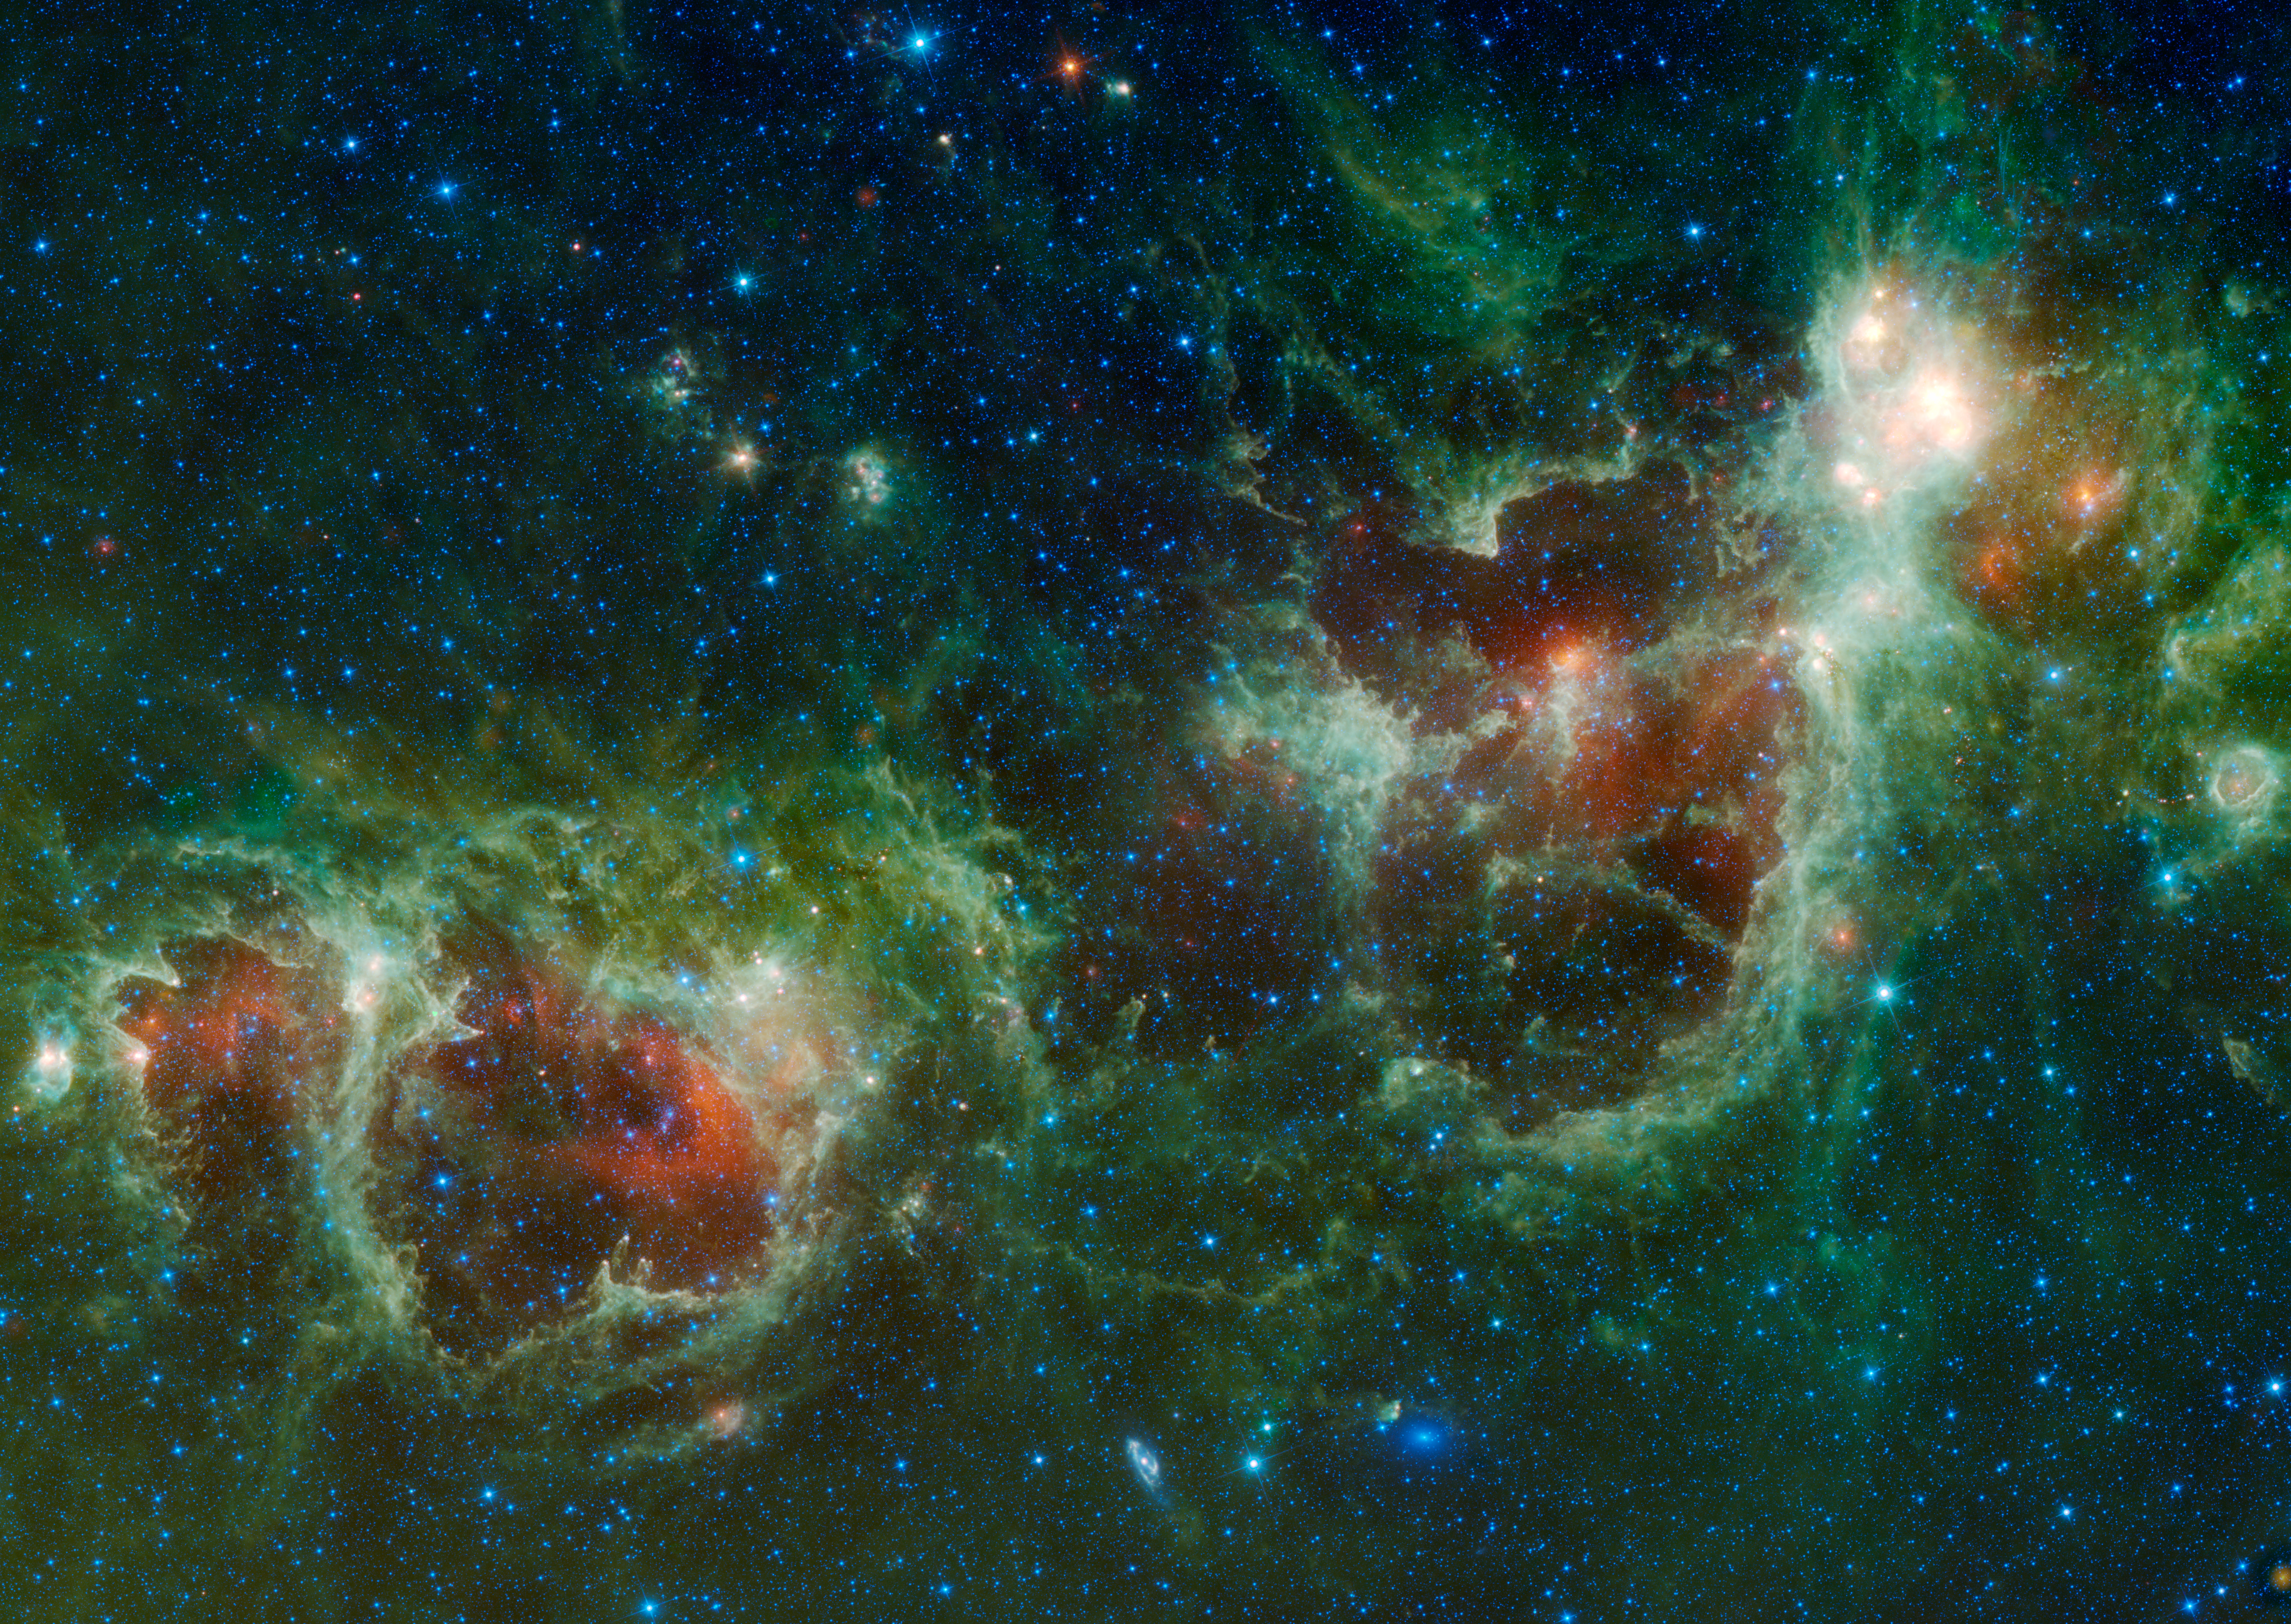

Heart and Soul

The Heart and Soul nebulae are seen in this infrared mosaic from NASA’s Wide-field Infrared Survey Explorer, or WISE. The image covers an area of the sky over ten times as wide as the full moon and eight times as high (5.5 x 3.9 degrees) in the constellation Cassiopeia.

Located about 6,000 light-years from Earth, the Heart and Soul nebulae form a vast star-forming complex that makes up part of the Perseus spiral arm of our Milky Way galaxy. The nebula to the right is the Heart, designated IC 1805 and named after its resemblance to a human heart. To the left is the Soul nebula, also known as the Embryo nebula, IC 1848 or W5. The Perseus arm lies further from the center of the Milky Way than the arm that contains our sun. The Heart and Soul nebulae stretch out nearly 580 light-years across, covering a small portion of the diameter of the Milky Way, which is roughly 100,000 light-years across.

The two nebulae are both massive star-making factories, marked by giant bubbles that were blown into surrounding dust by radiation and winds from the stars. WISE’s infrared vision allows it to see into the cooler and dustier crevices of clouds like these, where gas and dust are just beginning to collect into new stars. These stars are less than a few million of years old — youngsters in comparison to stars like the sun, which is nearly 5 billion years old.

Also visible near the bottom of this image are two galaxies, Maffei 1 and Maffei 2. Both galaxies contain billions of stars and, at about 10 million light-years away, are well outside our Milky Way yet relatively close compared to most galaxies. Maffei 1 is the bluish elliptical object and Maffei 2 is the spiral galaxy.

All four infrared detectors aboard WISE were used to make this image. Color is representational: blue and cyan represent infrared light at wavelengths of 3.4 and 4.6 microns, which is dominated by light from stars. Green and red represent light at 12 and 22 microns, which is mostly light from warm dust.

WISE is an all-sky survey, snapping pictures of the whole sky, including everything from asteroids to stars to powerful, distant galaxies.

JPL manages WISE for NASA’s Science Mission Directorate, Washington. The principal investigator, Edward Wright, is at UCLA. The mission was competitively selected under NASA’s Explorers Program managed by the Goddard Space Flight Center, Greenbelt, Md. The science instrument was built by the Space Dynamics Laboratory, Logan, Utah, and the spacecraft was built by Ball Aerospace & Technologies Corp., Boulder, Colo. Science operations and data processing take place at the Infrared Processing and Analysis Center at the California Institute of Technology in Pasadena. Caltech manages JPL for NASA.

Credit: NASA/JPL-Caltech/UCLA